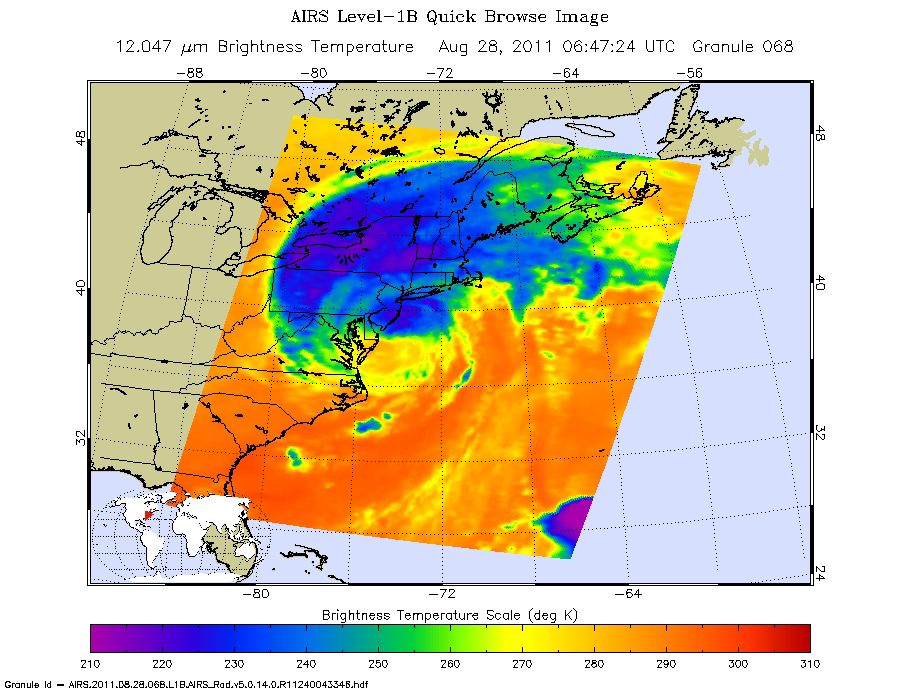

NASA Satellite Shows a Mean Irene’s Fury

After pounding North Carolina and Virginia on Aug. 27, Hurricane Irene made a second landfall near Little Egg Inlet, N.J., early Sunday morning, Aug. 28, still as a category one hurricane with maximum sustained winds of 75 mph (120 kilometers per hour). It then weakened slightly before making a third landfall over Coney Island, N.Y. as a 65-mph (100-kilometer-per-hour) tropical storm. Irene’s heavy rains, winds and storm surge are causing widespread problems throughout the U.S. mid-Atlantic and Northeast.

This infrared image of Irene was taken by the Atmospheric Infrared Sounder (AIRS) instrument on NASA’s Aqua spacecraft at 2:47 a.m. EDT on Aug. 27, a few hours before the storm’s second landfall in New Jersey.

The AIRS data create an accurate 3-D map of atmospheric temperature, water vapor and clouds, data that are useful to forecasters. The image shows the temperature of Irene’s cloud tops or the surface of Earth in cloud-free regions. The coldest cloud-top temperatures appear in purple, indicating towering cold clouds and heavy precipitation. The infrared signal of AIRS does not penetrate through clouds. Where there are no clouds, AIRS reads the infrared signal from the surface of the ocean waters, revealing warmer temperatures in orange and red.<

About AIRS
The Atmospheric Infrared Sounder, AIRS, in conjunction with the Advanced Microwave Sounding Unit, AMSU, senses emitted infrared and microwave radiation from Earth to provide a three-dimensional look at Earth’s weather and climate. Working in tandem, the two instruments make simultaneous observations all the way down to Earth’s surface, even in the presence of heavy clouds. With more than 2,000 channels sensing different regions of the atmosphere, the system creates a global, three-dimensional map of atmospheric temperature and humidity, cloud amounts and heights, greenhouse gas concentrations, and many other atmospheric phenomena. Launched into Earth orbit in 2002, the AIRS and AMSU instruments fly onboard NASA’s Aqua spacecraft and are managed by NASA’s Jet Propulsion Laboratory in Pasadena, Calif., under contract to NASA. JPL is a division of the California Institute of Technology in Pasadena.

Credit: NASA/JPL-Caltech